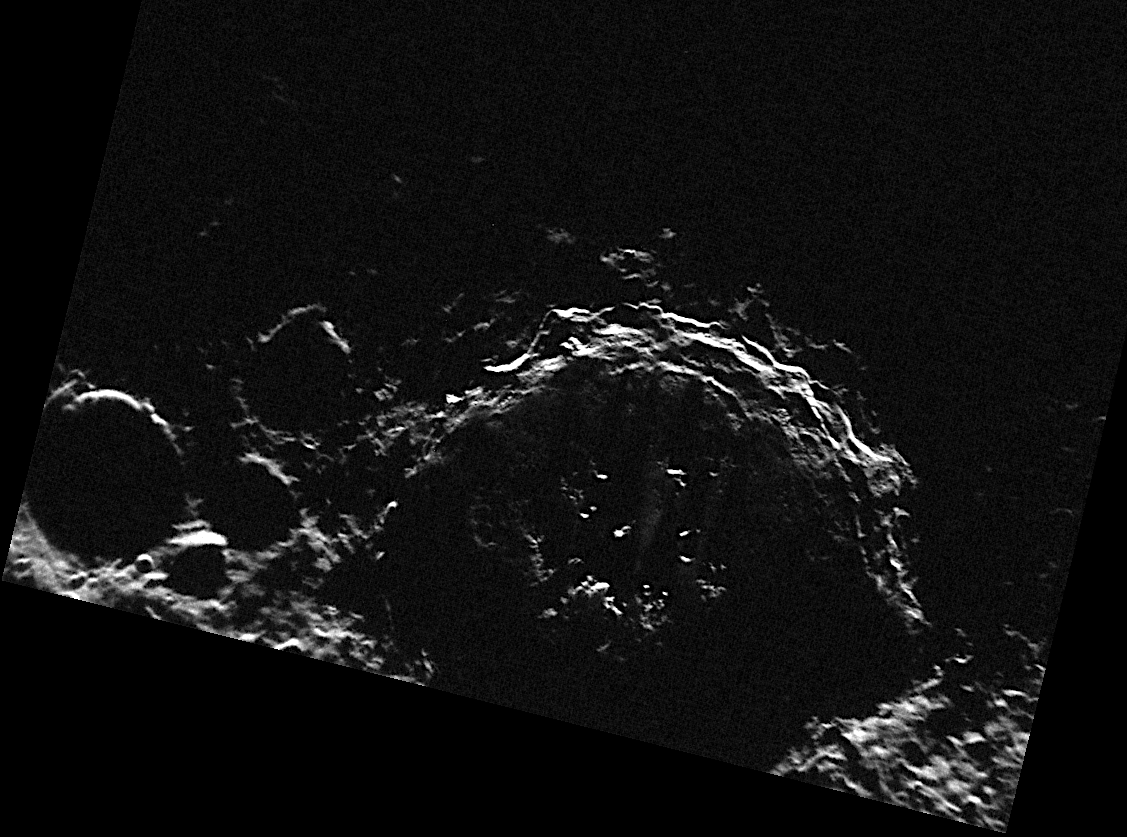

A Peek at the Peaks of Chao Meng-Fu

Located very near Mercury’s south pole, the crater Chao Meng-Fu receives only grazing sunlight. In fact, MDIS’s WAC south polar monitoring campaign has revealed that much of Chao Meng-Fu’s floor receives no sunlight at all. In this NAC image, some of the central peaks of Chao Meng-Fu, illuminated by the low sun, can be seen peeking up from the crater’s floor and casting long shadows across the crater.

This image was acquired as part of MDIS’s campaign to monitor the south polar region of Mercury. By imaging the polar region every four MESSENGER orbits as illumination conditions change, features that were in shadow on earlier orbits can be discerned and any permanently shadowed areas can be identified after repeated imaging over one solar day. During MESSENGER’s one-year mission, MDIS’s WAC is used to monitor the south polar region for the first Mercury solar day (176 Earth days), and MDIS’s NAC is used for imaging the south polar region during the second Mercury solar day.

The MESSENGER spacecraft is the first ever to orbit the planet Mercury, and the spacecraft’s seven scientific instruments and radio science investigation are unraveling the history and evolution of the Solar System’s innermost planet. Visit the Why Mercury? section of this website to learn more about the key science questions that the MESSENGER mission is addressing. During the one-year primary mission, MDIS is scheduled to acquire more than 75,000 images in support of MESSENGER’s science goals.

Date acquired: November 06, 2011
Image Mission Elapsed Time (MET): 229072230
Image ID: 978526
Instrument: Narrow Angle Camera (NAC) of the Mercury Dual Imaging System (MDIS)
Center Latitude: -88.86°
Center Longitude: 27.78° E
Resolution: 296 meters/pixel
Scale: Chao Meng-Fu has a diameter of 129 km (80 miles)
Incidence Angle: 91.0°
Emission Angle: 8.1°
Phase Angle: 93.8°

These images are from MESSENGER, a NASA Discovery mission to conduct the first orbital study of the innermost planet, Mercury. For information regarding the use of images, see the MESSENGER image use policy.

Credit: NASA/Johns Hopkins University Applied Physics Laboratory/Carnegie Institution of Washington